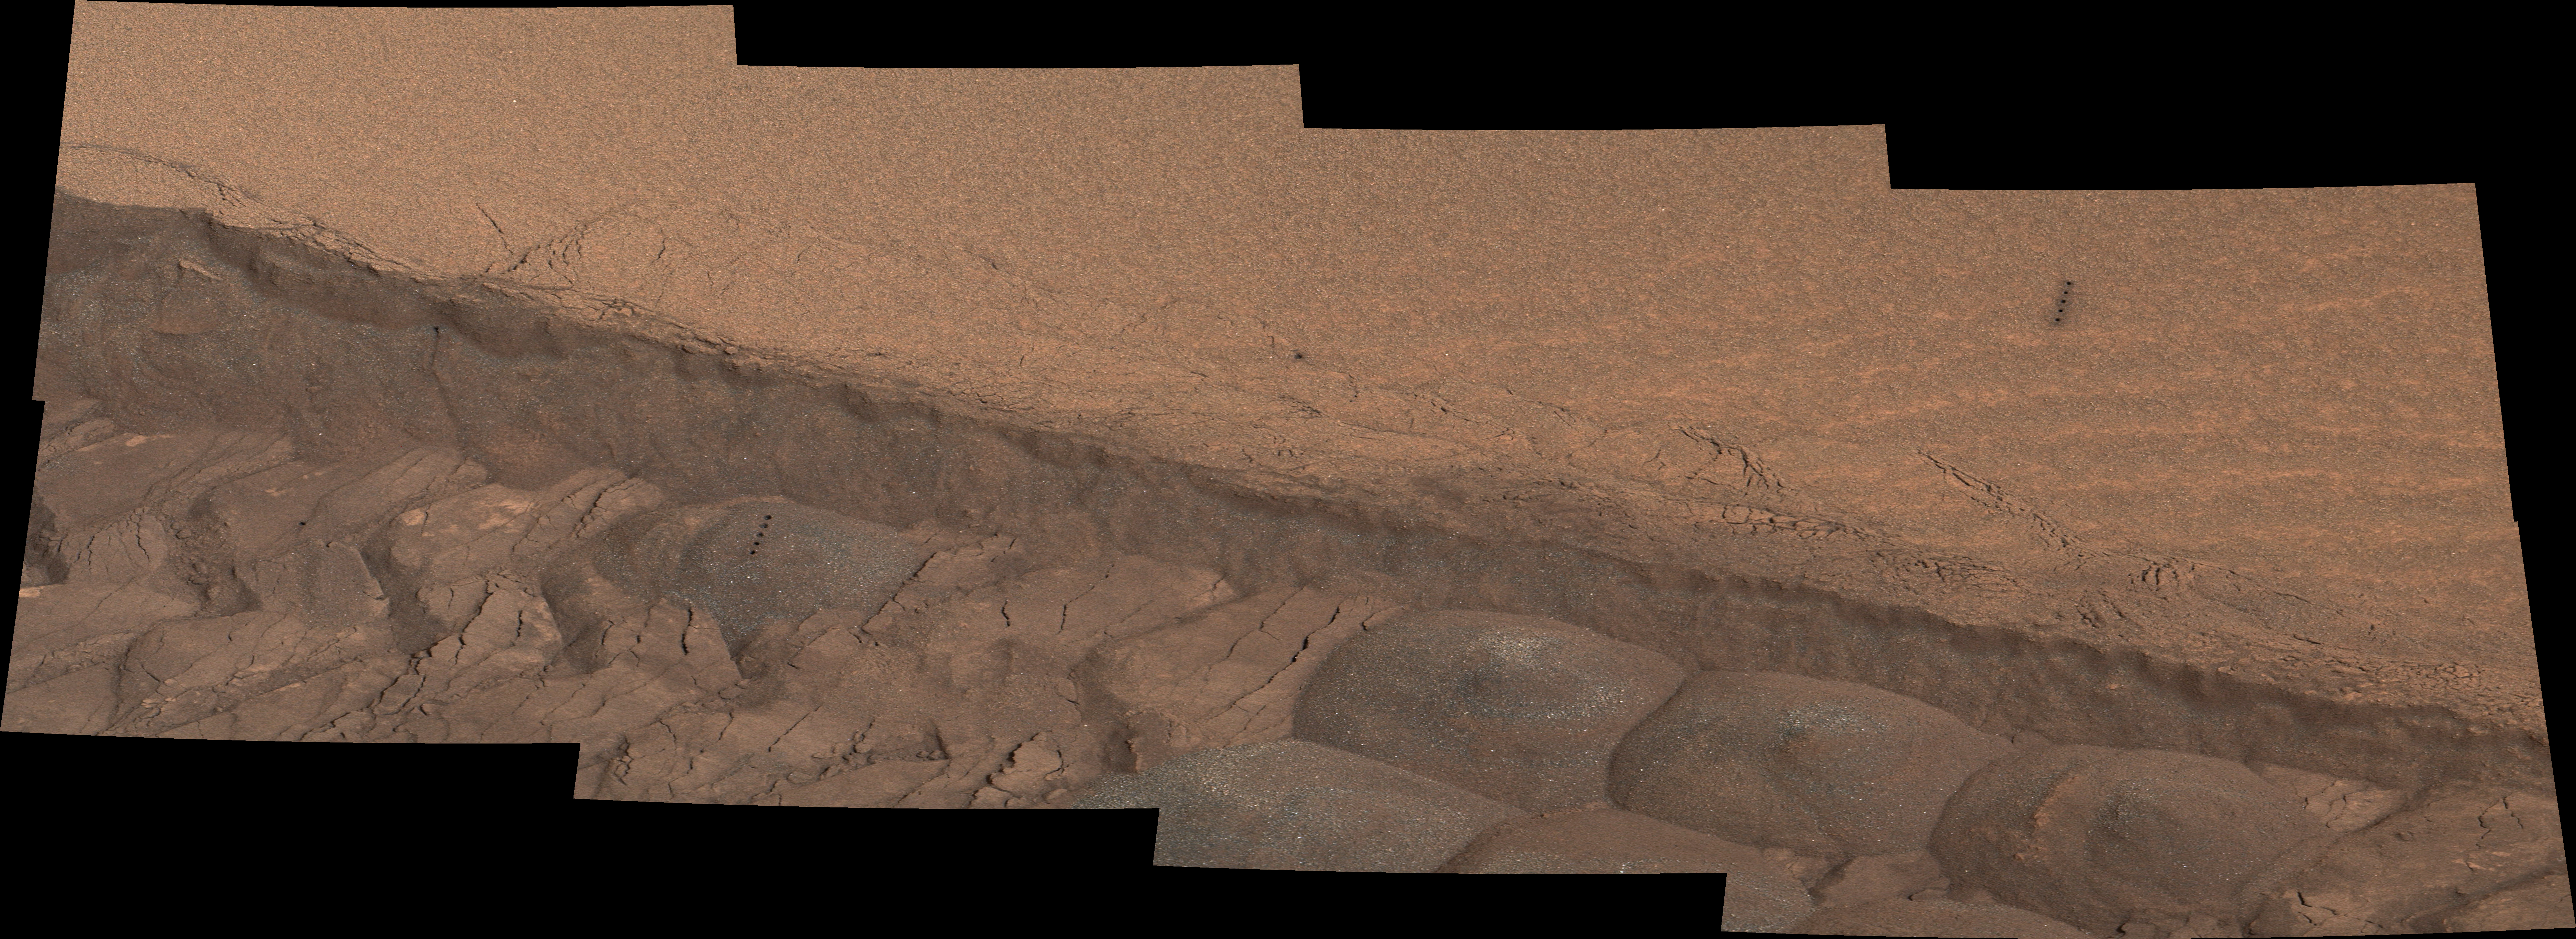

Ripple’s Interior Exposed by Rover Wheel Track

Figure 1

A wheel track cuts through a windblown ripple of dusty sand in this image from the Mast Camera (Mastcam) on NASA’s Curiosity Mars rover. The view spans about four feet (1.2 meters) from left to right.

The rover team planned this experiment to get a view of the inside of the ripple for assessment of particle sizes, distribution and composition. The site is near the lower edge of the “Pahrump Hills” outcrop at the base of Mount Sharp.

The view combines Mastcam exposures taken on Nov. 7, 2014, during the 801st Martian day, or sol, of Curiosity’s work on Mars. The color has been approximately white-balanced to resemble how the scene would appear under daytime lighting conditions on Earth.

Figure 1 is a version with a scale bar overlaid on the image.

One motive for this experiment is to gain a better understanding of loose, wind-carried deposits in the area. Some nearby wind drifts that Curiosity drove into were more difficult to cross than drifts experienced earlier in the mission.

The far wall of the track offers a cross-section view of the ripple. A series of five small holes arranged in a line in the left half of the image are where laser firings by Curiosity’s Chemistry and Camera (ChemCam) instrument were used for identifying chemical elements present.

NASA’s Jet Propulsion Laboratory, a division of the California Institute of Technology, Pasadena, manages the Mars Science Laboratory Project for NASA’s Science Mission Directorate, Washington. JPL designed and built the project’s Curiosity rover. Malin Space Science Systems, San Diego, built and operates the rover’s Mastcam.

Credit: NASA/JPL-Caltech/MSSS